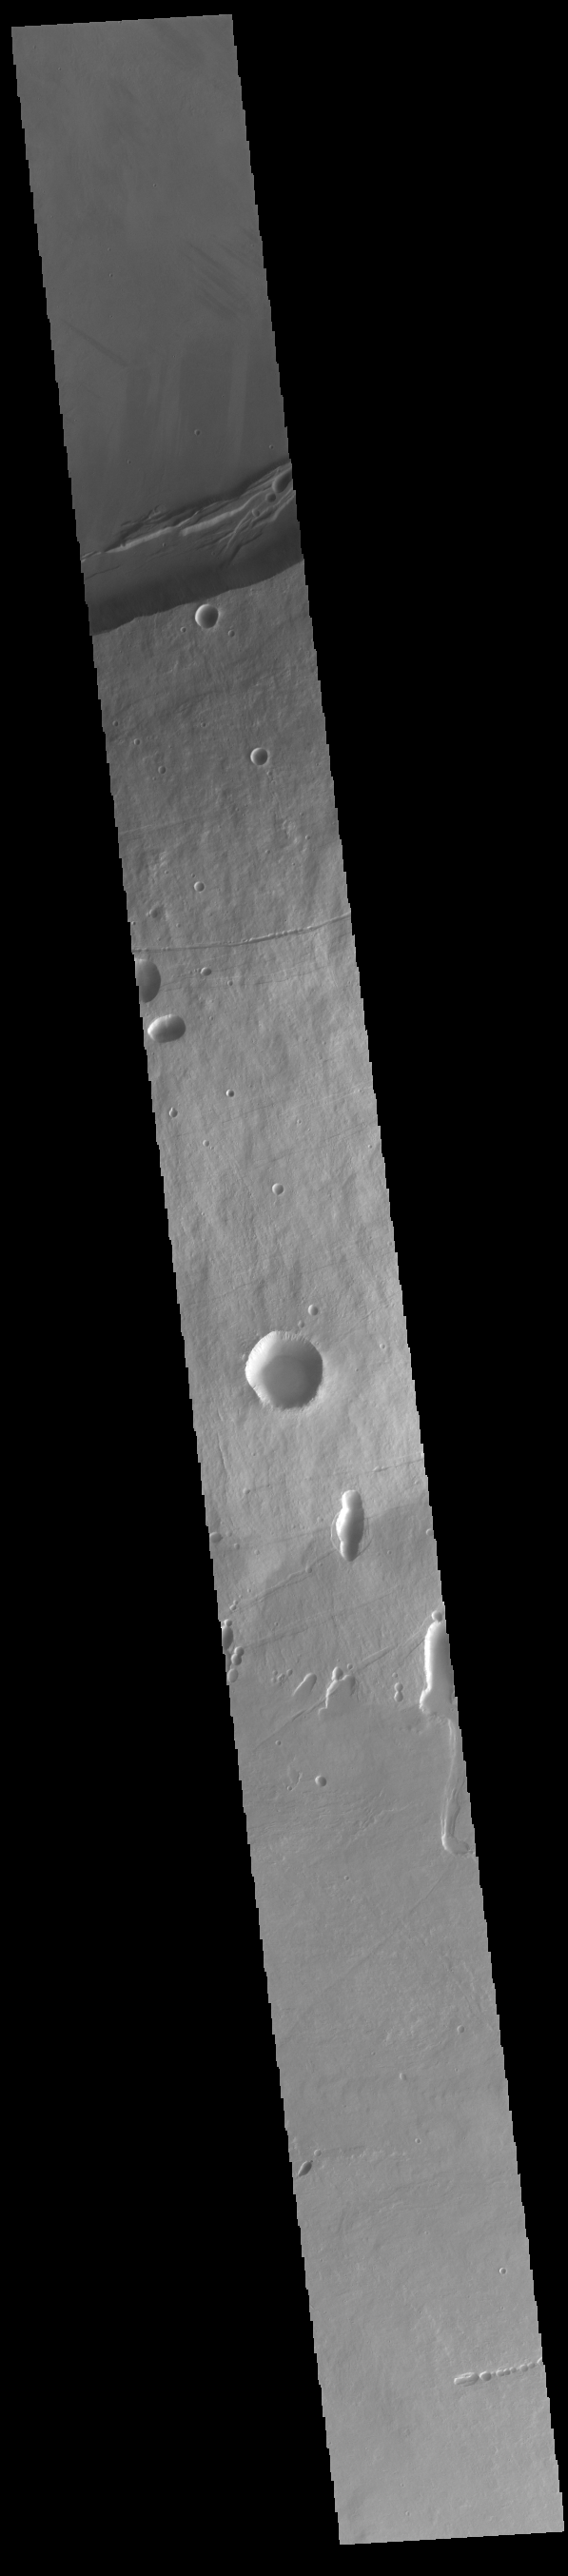

Arsia Mons

The three large aligned Tharsis volcanoes are Arsia Mons, Pavonis Mons and Ascreaus Mons (from south to north). There are collapse features on all three volcanoes, on the southwestern and northeastern flanks. This alignment may indicate a large fracture/vent system was responsible for the eruptions that formed all three volcanoes. This VIS image shows cross section from the summit caldera to the plains near the southern flank of Arsia Mons. Arsia Mons is 270 miles (450km) in diameter, almost 12 miles (20km) high, and the summit caldera is 72 miles (120km) wide. For comparison, the largest volcano on Earth is Mauna Loa. From its base on the sea floor, Mauna Loa measures only 6.3 (10km) miles high and 75 miles (120km) in diameter. A large volcanic crater known as a caldera is located at the summit of all of the Tharsis volcanoes. These calderas are produced by massive volcanic explosions and collapse. The Arsia Mons summit caldera is larger than many volcanoes on Earth.

Credit: NASA/JPL-Caltech/ASU